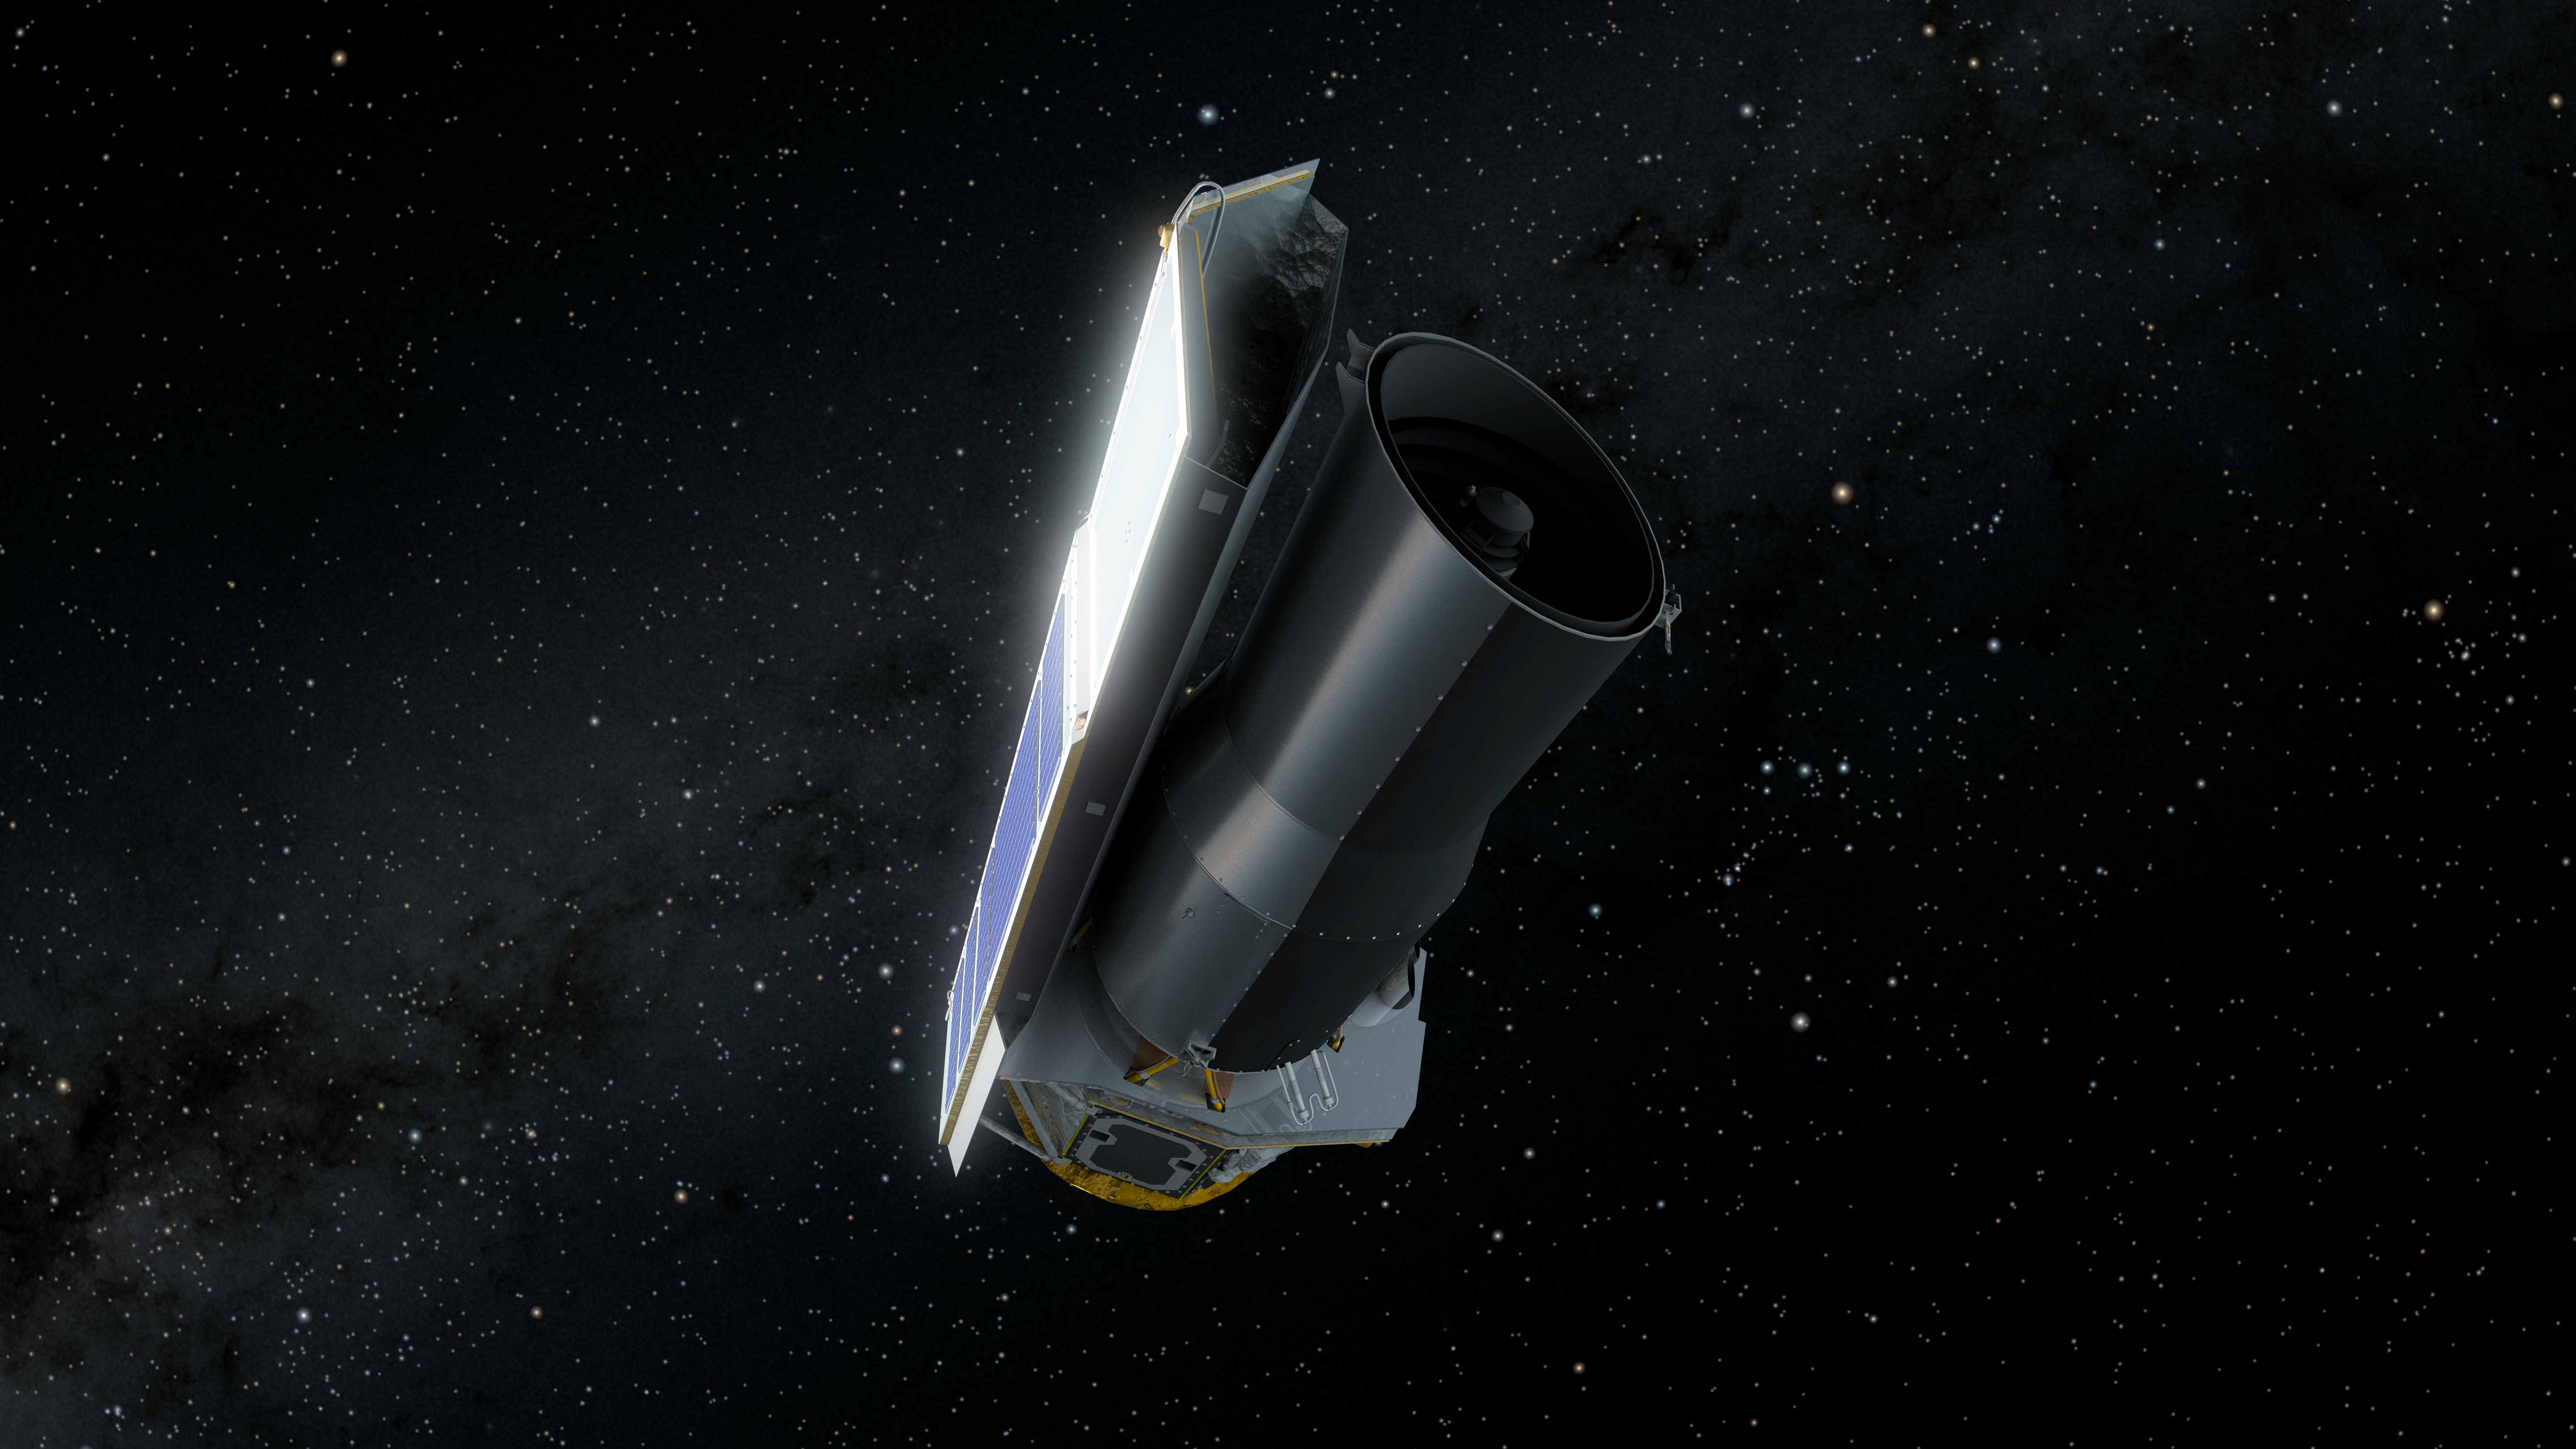

Spitzer in Space: Final Voyage

This artist's concept depicts NASA's Spitzer Space Telescope in space much as it would appear to an observer at the end of its mission on January 30, 2020.

On this date, Spitzer is 1.77 times as far away from the Earth as the Earth is from the sun. Since launch, Spitzer has orbited our sun much as the Earth does, though taking slightly longer to complete a revolution. Over time it will continue to drift farther away from us until it eventually is on the opposite side of the sun.

Spitzer has spent over 16 years helping astronomers explore the infrared universe. Its collected data archives will continue to be a valuable resource for decades to come, and will be instrumental in helping astronomers effectively utilize future NASA missions like the James Web Space Telescope (JWST) and the Wide Field Infrared Survey Telescope (WFIRST).

Credit: NASA/JPL-Caltech/R. Hurt (IPAC)